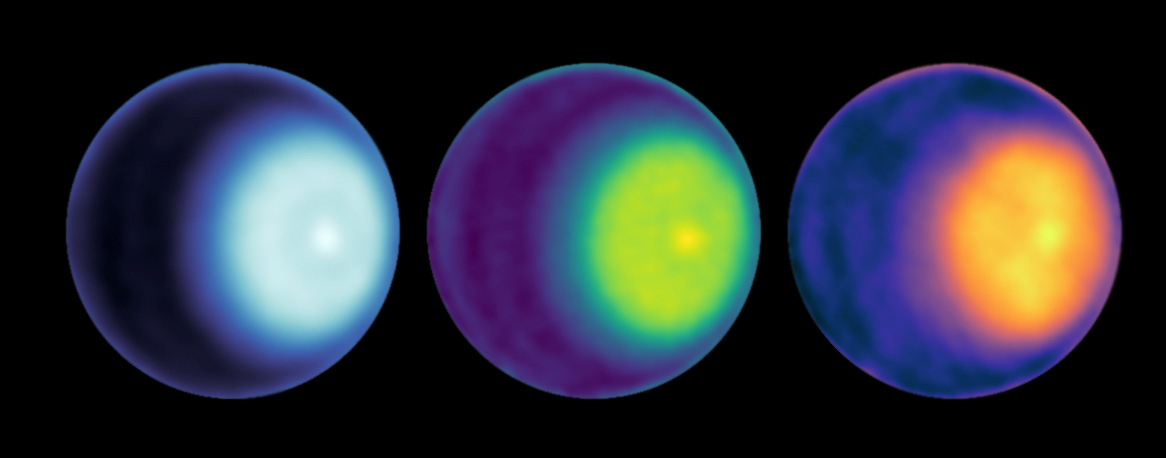

Uranus Cyclone With Color Added

NASA scientists have made the first observation of a polar cyclone on Uranus. Using radio antenna dishes of the Very Large Array in New Mexico, they were able to peer below the methane clouds and determine there is circulating air at the planet’s north pole that is warm and dry.

These images were generated using the microwave observations – from left, in wavelength bands K, Ka, and Q. The average brightness was removed to enhance the contrast, and three different color maps were used to highlight various features. The cyclone is visible at the north pole, seen as a light-colored dot right of center in each image of Uranus.

The observations used to generate these images were made in October 2021.

Credit: NASA/JPL-Caltech/VLA